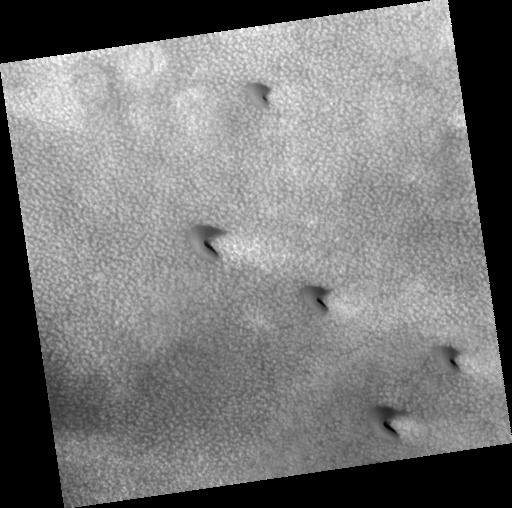

Northern Plains

Image PSP_001375_2485 was taken by the High Resolution Imaging Science Experiment (HiRISE) camera onboard the Mars Reconnaissance Orbiter spacecraft on November 11, 2006. The complete image is centered at 68.3 degrees latitude, 328.0 degrees East longitude. The range to the target site was 314.0 km (196.3 miles). At this distance the image scale is 31.4 cm/pixel (with 1 x 1 binning) so objects ~94 cm across are resolved. The image shown here has been map-projected to 25 cm/pixel. The image was taken at a local Mars time of 3:05 PM and the scene is illuminated from the west with a solar incidence angle of 58 degrees, thus the sun was about 32 degrees above the horizon. At a solar longitude of 133.9 degrees, the season on Mars is Northern Summer.

NASA’s Jet Propulsion Laboratory, a division of the California Institute of Technology in Pasadena, manages the Mars Reconnaissance Orbiter for NASA’s Science Mission Directorate, Washington. Lockheed Martin Space Systems, Denver, is the prime contractor for the project and built the spacecraft. The High Resolution Imaging Science Experiment is operated by the University of Arizona, Tucson, and the instrument was built by Ball Aerospace and Technology Corp., Boulder, Colo.

Credit: NASA/JPL/Univ. of Arizona